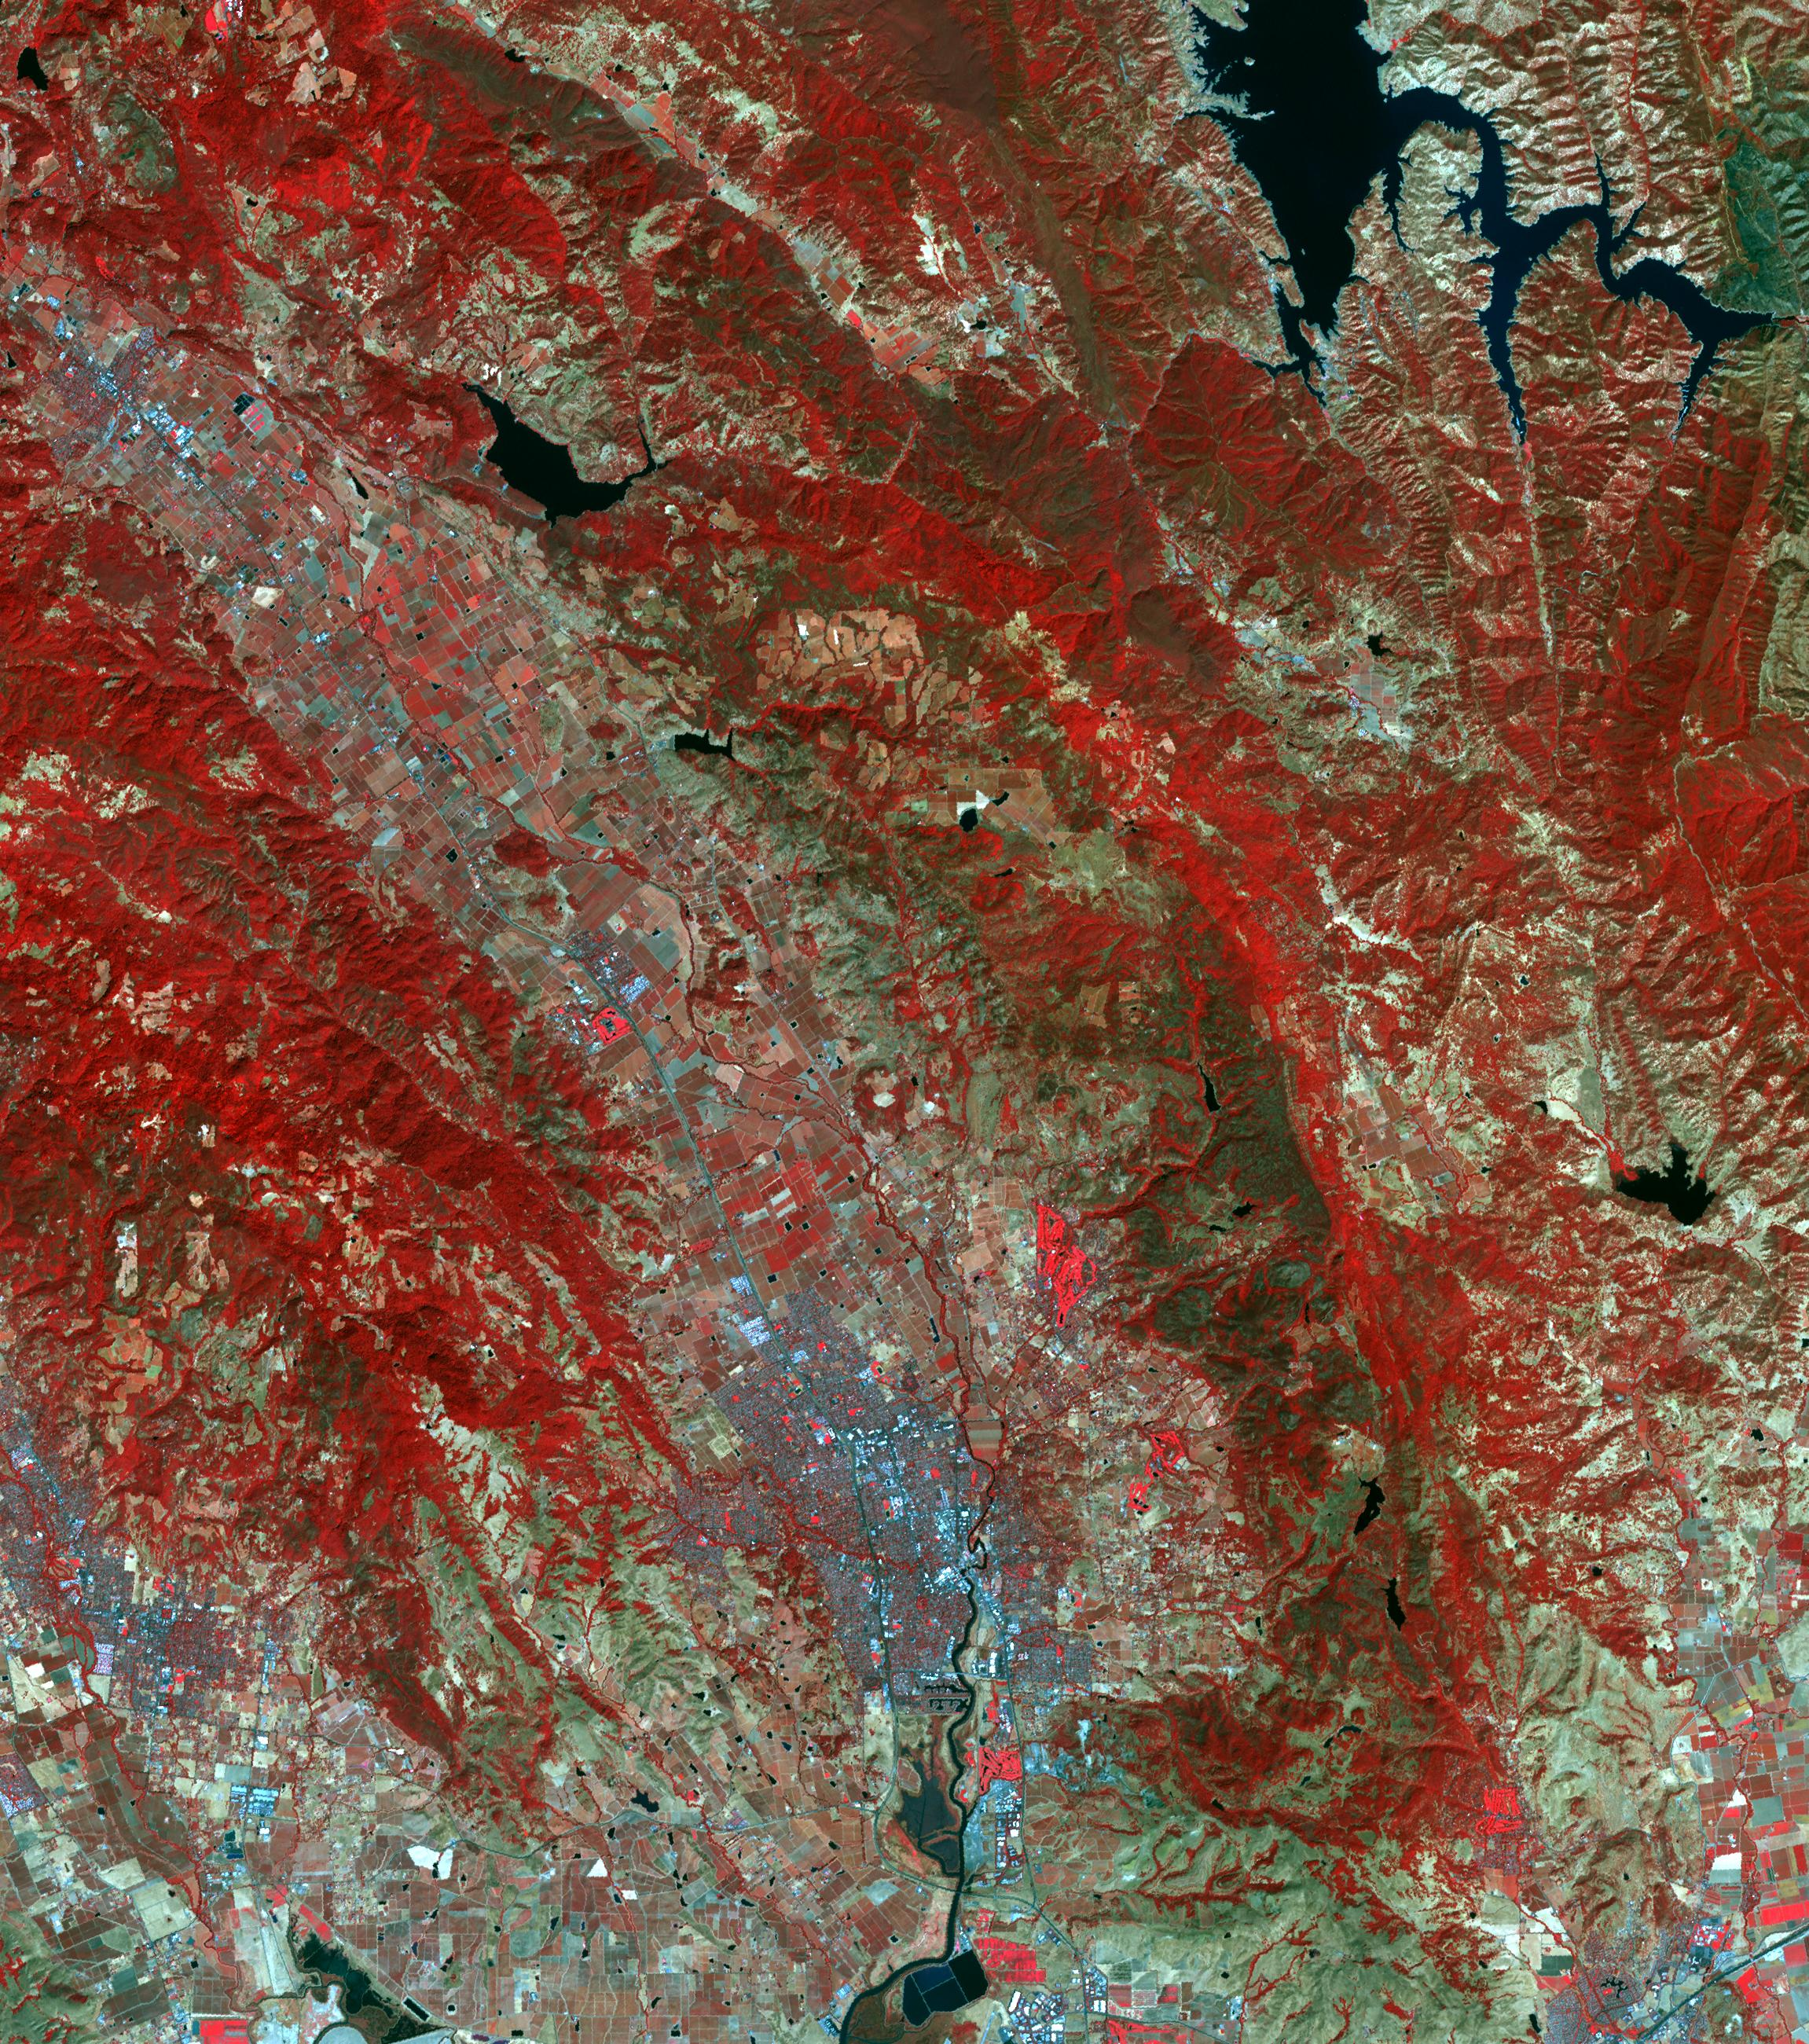

Northern California Fires

The October fires in Northern California were some of the most destructive in the state’s history. The burned area on the right side of the image is the ATLAS fire, that burned east of Napa; the fire consumed 51,000 acres and destroyed almost 500 structures. The burned area on the left is part of the Nuns fire that burned between Sonoma and Napa; it consumed 110,000 acres, and destroyed almost 7,000 structures. The images were acquired September 7, 2016 and October 28, 2017, cover an area of 34.5 by 39 kilometers, and are located near 38.3 degrees north, 122.3 degrees east.

With its 14 spectral bands from the visible to the thermal infrared wavelength region and its high spatial resolution of 15 to 90 meters (about 50 to 300 feet), ASTER images Earth to map and monitor the changing surface of our planet. ASTER is one of five Earth-observing instruments launched Dec. 18, 1999, on Terra. The instrument was built by Japan’s Ministry of Economy, Trade and Industry. A joint U.S./Japan science team is responsible for validation and calibration of the instrument and data products.

The broad spectral coverage and high spectral resolution of ASTER provides scientists in numerous disciplines with critical information for surface mapping and monitoring of dynamic conditions and temporal change. Example applications are: monitoring glacial advances and retreats; monitoring potentially active volcanoes; identifying crop stress; determining cloud morphology and physical properties; wetlands evaluation; thermal pollution monitoring; coral reef degradation; surface temperature mapping of soils and geology; and measuring surface heat balance.

The U.S. science team is located at NASA’s Jet Propulsion Laboratory, Pasadena, Calif. The Terra mission is part of NASA’s Science Mission Directorate, Washington, D.C.

Credit: NASA/METI/AIST/Japan Space Systems, and U.S./Japan ASTER Science Team